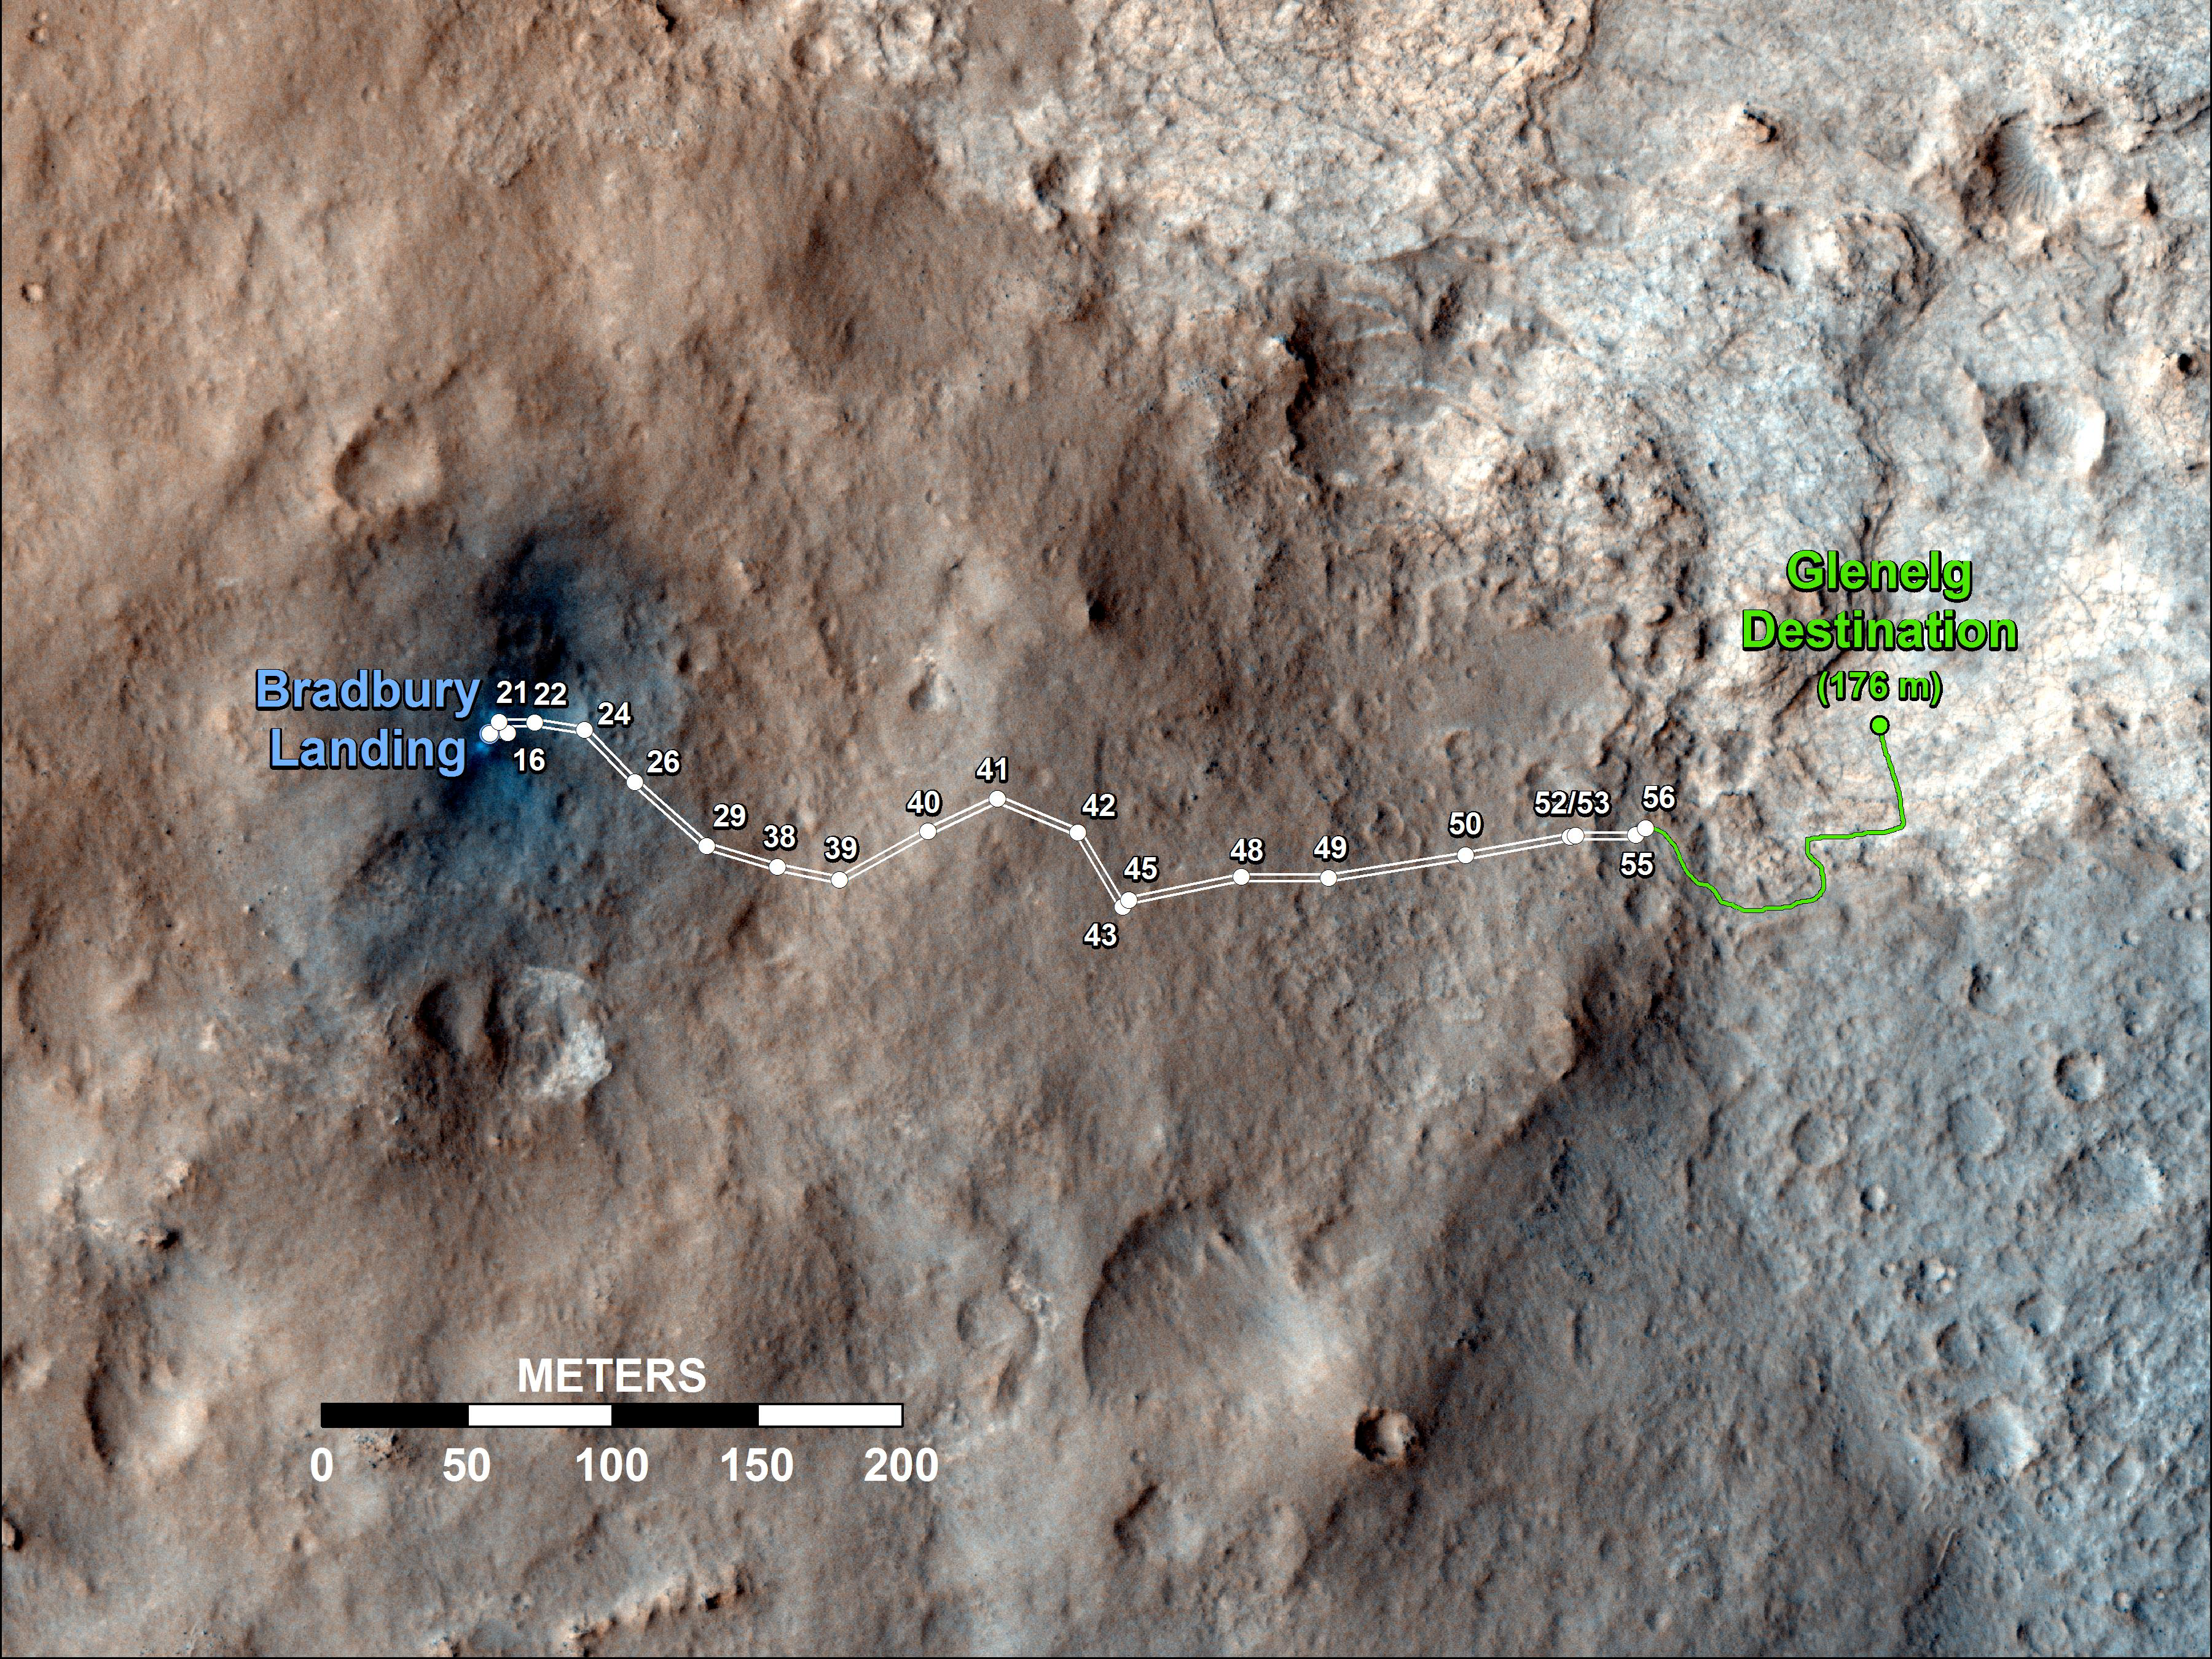

Curiosity’s Travels Through Sol 56

This map shows the route driven by NASA’s Mars rover Curiosity through the 56th Martian day, or sol, of the rover’s mission on Mars (Oct. 2, 2012).

The route starts where the rover touched down, a site subsequently named Bradbury Landing. The white line extending toward the right (eastward) from Bradbury Landing is the rover’s path so far, and the green line shows its planned future route. Numbering of the dots along the line indicate the sol number of each drive. North is up. The scale bar is 200 meters (656 feet). By Sol 56, Curiosity had driven at total distance of about 1,590 feet (484 meters).

The Glenelg area farther east is the mission’s first major science destination, selected as likely to offer a good target for Curiosity’s first analysis of powder collected by drilling into a rock.

The image used for the map is from an observation of the landing site by the High Resolution Imaging Science Experiment (HiRISE) instrument on NASA’s Mars Reconnaissance Orbiter.

JPL manages the Mars Science Laboratory/Curiosity for NASA’s Science Mission Directorate in Washington. The rover was designed, developed and assembled at JPL, a division of the California Institute of Technology in Pasadena.

Credit: NASA/JPL-Caltech/Univ. of Arizona